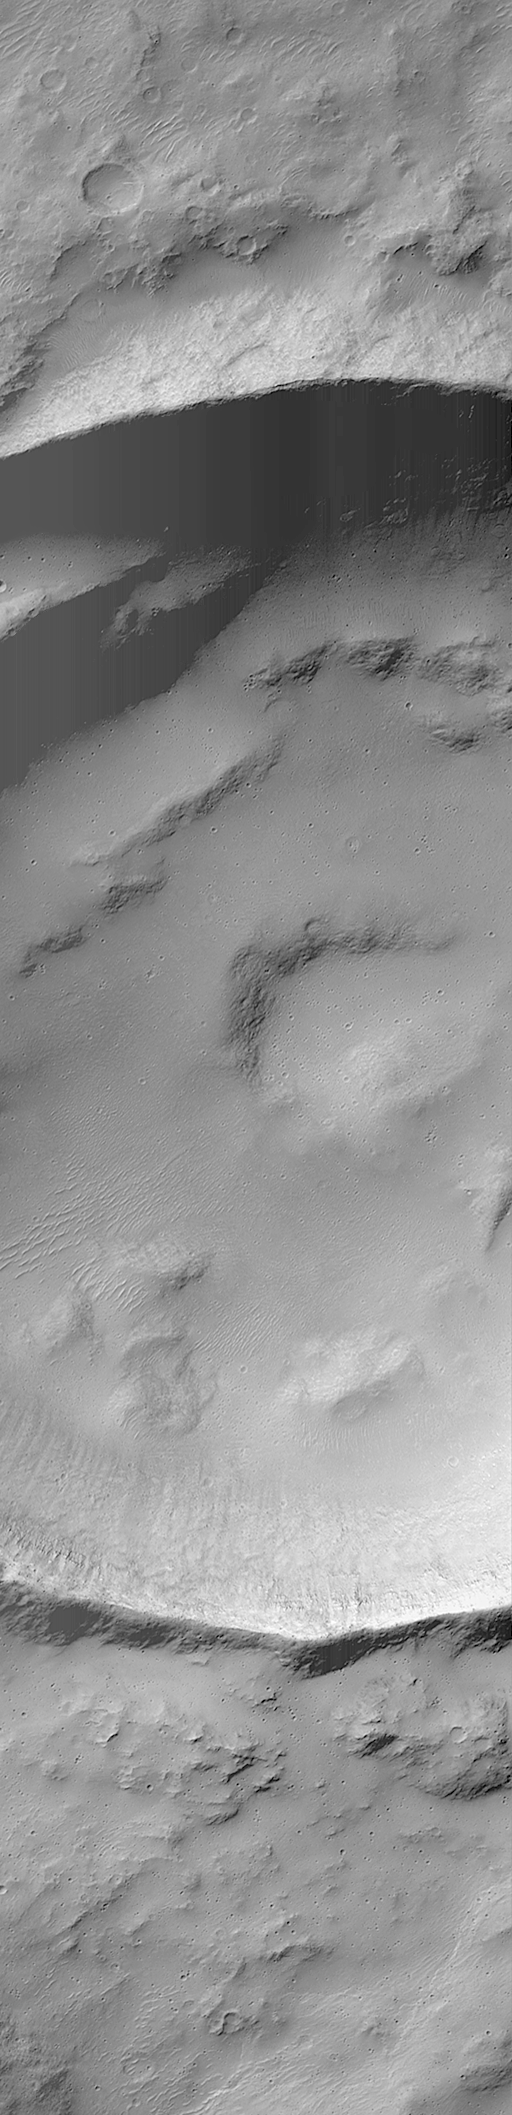

MOC “Looking Into” Martian Craters

During the first week of May 1999, the Mars Orbiter Camera (MOC) spent sometime peering into martian impact craters.

This crater is found on Hesperia Planum and is 7.3 kilometers (4.5 miles) across. Illumination is from the upper left.

If you have ever visited the famous Meteor Crater in northern Arizona, U.S.A., then you are aware of its immense size on a human scale. The Arizona crater, however, is only 1 kilometer across (0.62 miles), this crater is seven times wider.

This crater was formed by the impact and explosion of a meteorite at some time in the martian past. After the crater formed, it was modified by wind and erosion. The crater shows deposits of sand and dust on the floor and in low areas around their rim, also boulders and other debris that has slid down the inside walls of the crater; and some crater walls show exposures of bedrock.

Malin Space Science Systems and the California Institute of Technology built the MOC using spare hardware from the Mars Observer mission. MSSS operates the camera from its facilities in San Diego, CA. The Jet Propulsion Laboratory’s Mars Surveyor Operations Project operates the Mars Global Surveyor spacecraft with its industrial partner, Lockheed Martin Astronautics, from facilities in Pasadena, CA and Denver, CO.

Credit: NASA/JPL/MSSS